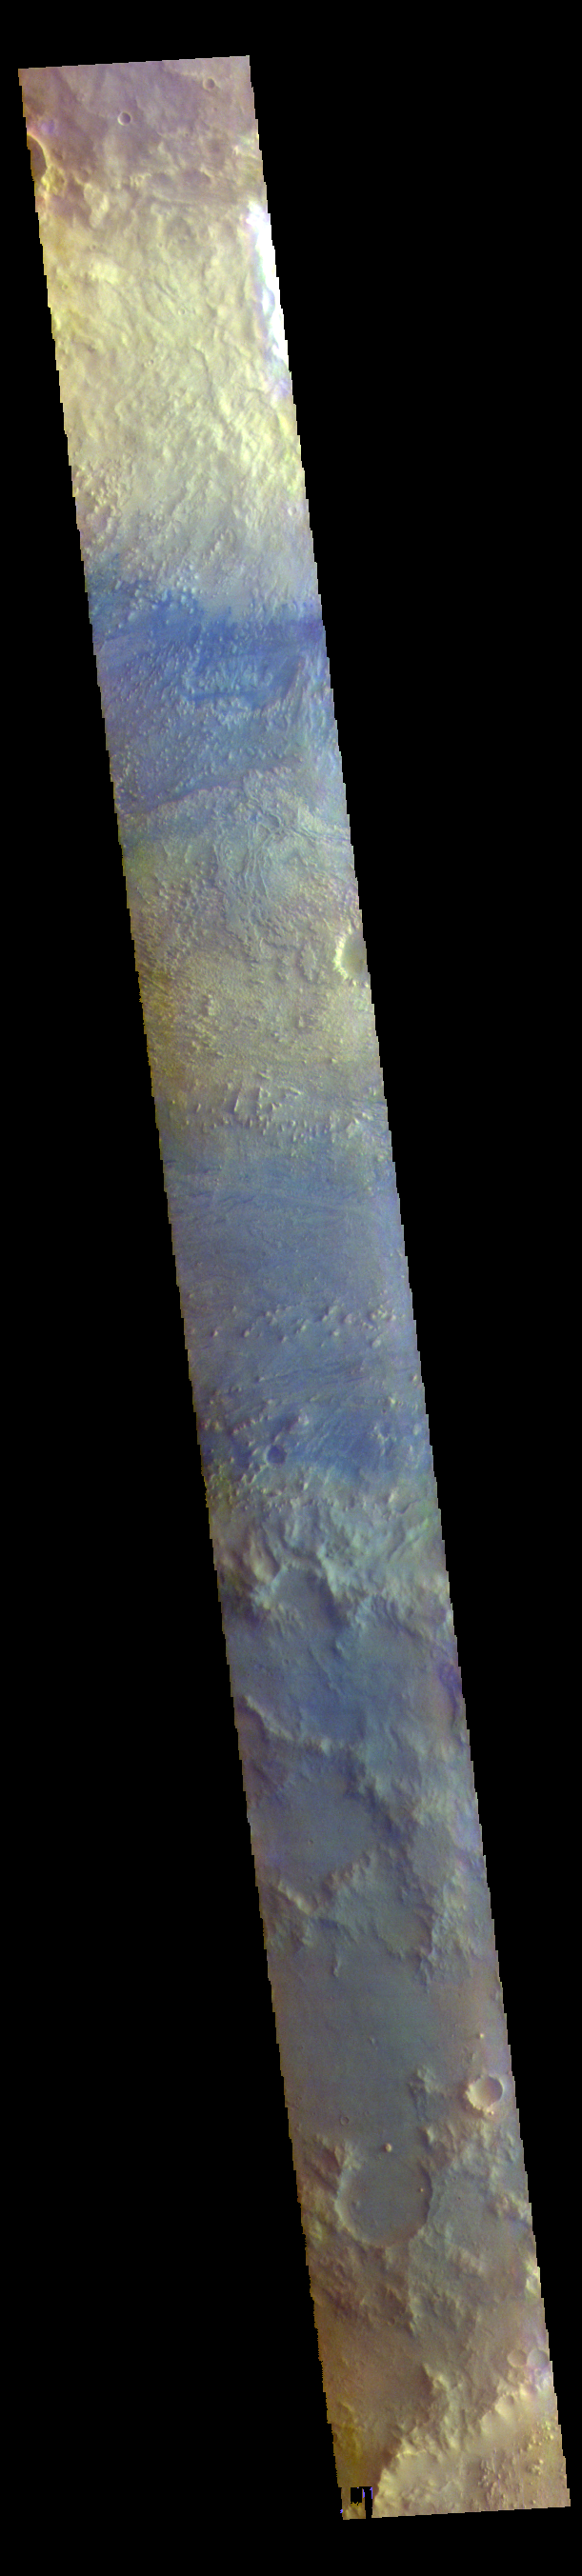

Crommelin Crater – False Color

The THEMIS VIS camera contains 5 filters. The data from different filters can be combined in multiple ways to create a false color image. These false color images may reveal subtle variations of the surface not easily identified in a single band image. Today’s false color image shows a cross section of Crommelin Crater. This crater contains a large mound of layered materials on the crater floor (center of image). This material was deposited after the crater formed. Crommelin Crater is one a several craters in the vicinity that contain large mounds of material on the crater floor. Crommelin Crater is 114 km (71 miles) in diameter and is located near Meridiani Planum.

The THEMIS VIS camera is capable of capturing color images of the Martian surface using five different color filters. In this mode of operation, the spatial resolution and coverage of the image must be reduced to accommodate the additional data volume produced from using multiple filters. To make a color image, three of the five filter images (each in grayscale) are selected. Each is contrast enhanced and then converted to a red, green, or blue intensity image. These three images are then combined to produce a full color, single image. Because the THEMIS color filters don’t span the full range of colors seen by the human eye, a color THEMIS image does not represent true color. Also, because each single-filter image is contrast enhanced before inclusion in the three-color image, the apparent color variation of the scene is exaggerated. Nevertheless, the color variation that does appear is representative of some change in color, however subtle, in the actual scene. Note that the long edges of THEMIS color images typically contain color artifacts that do not represent surface variation.

Credit: NASA/JPL-Caltech/ASU